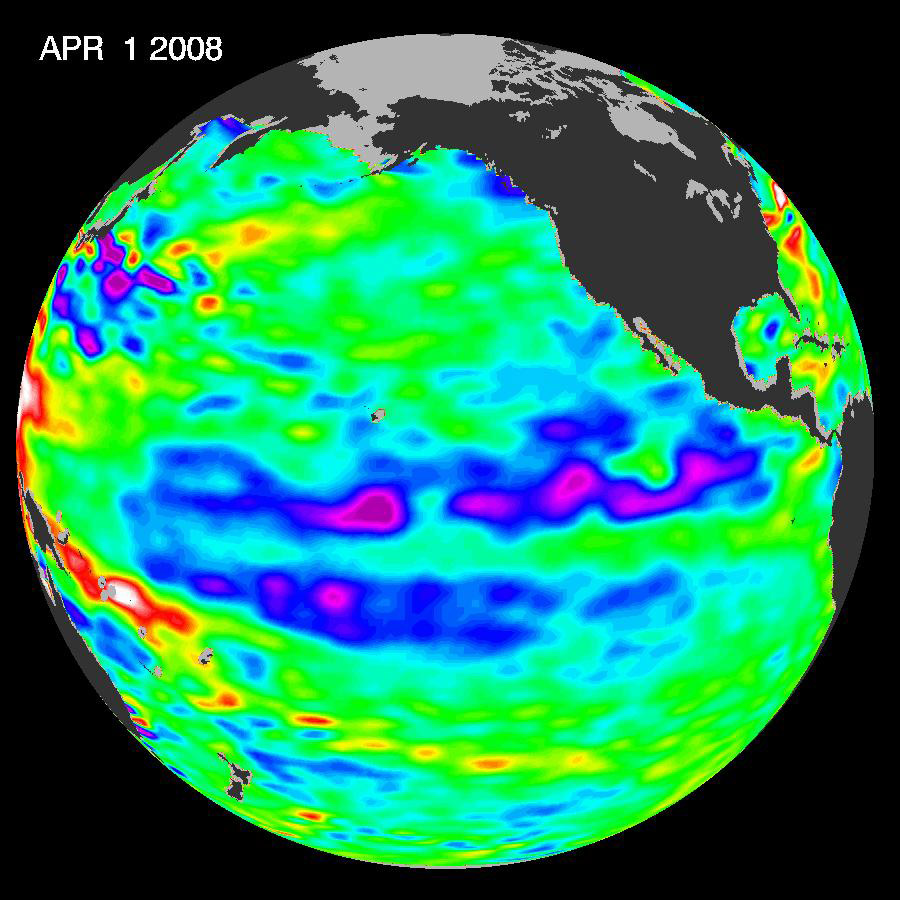

Larger Pacific Climate Event Helps Current La Niña Linger

Boosted by the influence of a larger climate event in the Pacific, one of the strongest La Niñas in many years is slowly weakening but continues to blanket the Pacific Ocean near the equator, as shown by new sea-level height data collected by the U.S.-French Jason oceanographic satellite.

This La Niña, which has persisted for the past year, is indicated by the blue area in the center of the image along the equator. Blue indicates lower than normal sea level (cold water). The data were gathered in early April.

The image also shows that this La Niña is occurring within the context of a larger climate event, the early stages of a cool phase of the basin-wide Pacific Decadal Oscillation. The Pacific Decadal Oscillation is a long-term fluctuation of the Pacific Ocean that waxes and wanes between cool and warm phases approximately every five to 20 years. In the cool phase, higher than normal sea-surface heights caused by warm water form a horseshoe pattern that connects the north, west and southern Pacific, with cool water in the middle. During most of the 1980s and 1990s, the Pacific was locked in the oscillation’s warm phase, during which these warm and cool regions are reversed. For an explanation of the Pacific Decadal Oscillation and its present state, see: http://jisao.washington.edu/pdo/ and http://www.esr.org/pdo_index.html.

A La Niña is essentially the opposite of an El Niño. During El Niño, trade winds weaken and warm water occupies the entire tropical Pacific Ocean. Heavy rains tied to the warm water move into the central Pacific Ocean and cause drought in Indonesia and Australia while altering the path of the atmospheric jet stream over North and South America. During La Niña, trade winds are stronger than normal. Cold water that usually sits along the coast of South America is pushed to the middle of the equatorial Pacific. A La Niña changes global weather patterns and is associated with less moisture in the air, and less rain along the coasts of North and South America.

“This multi-year Pacific Decadal Oscillation ‘cool’ trend can intensify La Niña or diminish El Niño impacts around the Pacific basin,” said Bill Patzert, an oceanographer and climatologist at NASA’s Jet Propulsion Laboratory, Pasadena, Calif. “The persistence of this large-scale pattern tells us there is much more than an isolated La Niña occurring in the Pacific Ocean.”

Sea surface temperature satellite data from the National Oceanic and Atmospheric Administration also clearly show a cool Pacific Decadal Oscillation pattern, as seen at: http://www.cdc.noaa.gov/map/images/sst/sst.anom.gif. The shift in the Pacific Decadal Oscillation, with its widespread Pacific Ocean temperature changes, will have significant implications for global climate. It can affect Pacific and Atlantic hurricane activity, droughts and flooding around the Pacific basin, marine ecosystems and global land temperature patterns.

“The comings and goings of El Niño, La Niña and the Pacific Decadal Oscillation are part of a longer, ongoing change in global climate,” said Josh Willis, a JPL oceanographer and climate scientist. Sea level rise and global warming due to increases in greenhouse gases can be strongly affected by large natural climate phenomenon such as the Pacific Decadal Oscillation and the El Nino-Southern Oscillation. “In fact,” said Willis, “these natural climate phenomena can sometimes hide global warming caused by human activities. Or they can have the opposite effect of accentuating it.”

Jason’s follow-on mission, the Ocean Surface Topography Mission/Jason-2, is scheduled for launch this June and will extend to two decades the continuous data record of sea surface heights begun by Topex/Poseidon in 1992. JPL manages the U.S. portion of the Jason mission for NASA’s Science Mission Directorate, Washington, D.C.

Credit: NASA/JPL Ocean Surface Topography Team